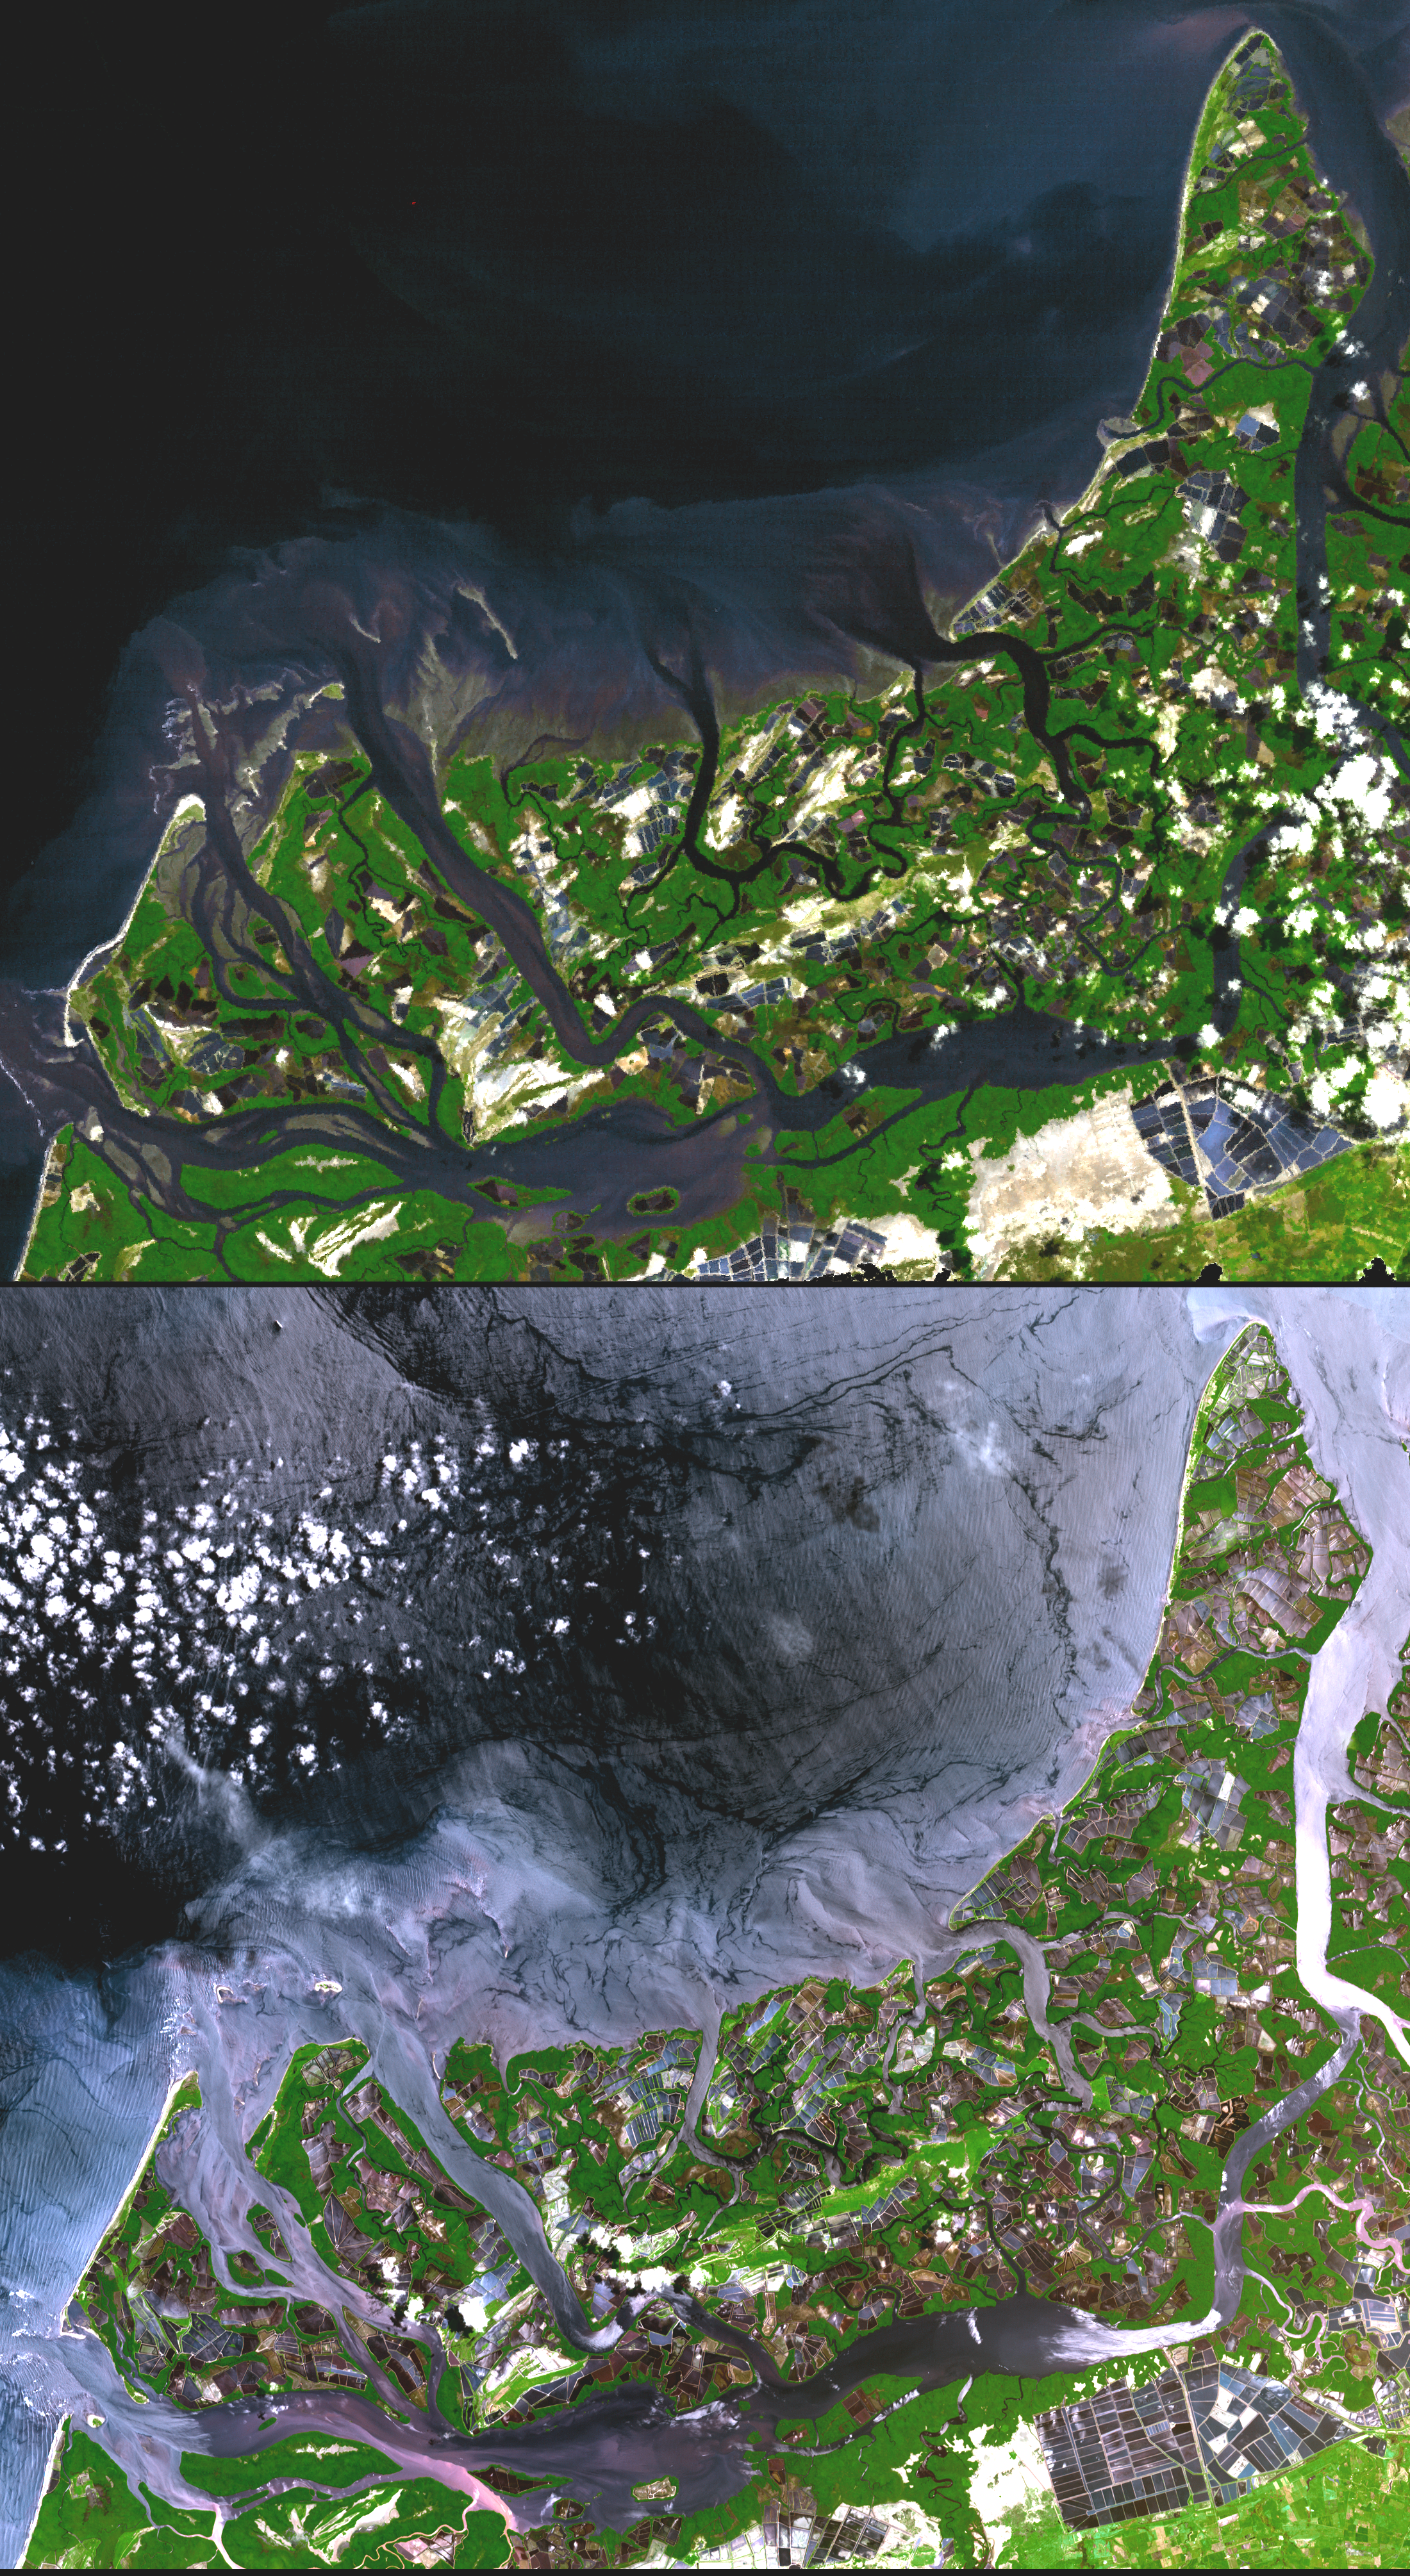

Shrimp Farms, Ecuador

In many parts of the world, wetlands are being converted to shrimp ponds in order to farm these crustaceans for food and sale. One example is on the west coast of Ecuador, south of Guayaquil. The 1991 Landsat image on top shows a coastal area where 143 square kilometers of wetlands were converted to shrimp ponds. By the time ASTER acquired the bottom image in 2001, 243 square kilometers had been converted, eliminating 83% of the wetlands. These scenes cover an area of 30 x 31 km, and are centered near 3.4 degrees south latitude and 80.2 degrees west longitude.

With its 14 spectral bands from the visible to the thermal infrared wavelength region, and its high spatial resolution of 15 to 90 meters (about 50 to 300 feet), ASTER images Earth to map and monitor the changing surface of our planet.

ASTER is one of five Earth-observing instruments launched December 18, 1999, on NASA’s Terra satellite. The instrument was built by Japan’s Ministry of Economy, Trade and Industry. A joint U.S./Japan science team is responsible for validation and calibration of the instrument and the data products.

The broad spectral coverage and high spectral resolution of ASTER provides scientists in numerous disciplines with critical information for surface mapping, and monitoring of dynamic conditions and temporal change. Example applications are: monitoring glacial advances and retreats; monitoring potentially active volcanoes; identifying crop stress; determining cloud morphology and physical properties; wetlands evaluation; thermal pollution monitoring; coral reef degradation; surface temperature mapping of soils and geology; and measuring surface heat balance.

The U.S. science team is located at NASA’s Jet Propulsion Laboratory, Pasadena, Calif. The Terra mission is part of NASA’s Science Mission Directorate.

Size: 30 by 31 kilometers (18.6 by 19.2 miles)
Location: 3.4 degrees South latitude, 80.2 degrees West longitude
Orientation: North at top
Image Data: Landsat bands 4,3 and 2; ASTER bands 3, 2, and 1
Original Data Resolution: Landsat 30 meters (24.6 feet); ASTER 15 meters (49.2 feet)
Dates Acquired: Landsat: April 29, 1991; ASTER March 31, 2001

Credit: NASA/GSFC/METI/ERSDAC/JAROS, and U.S./Japan ASTER Science Team